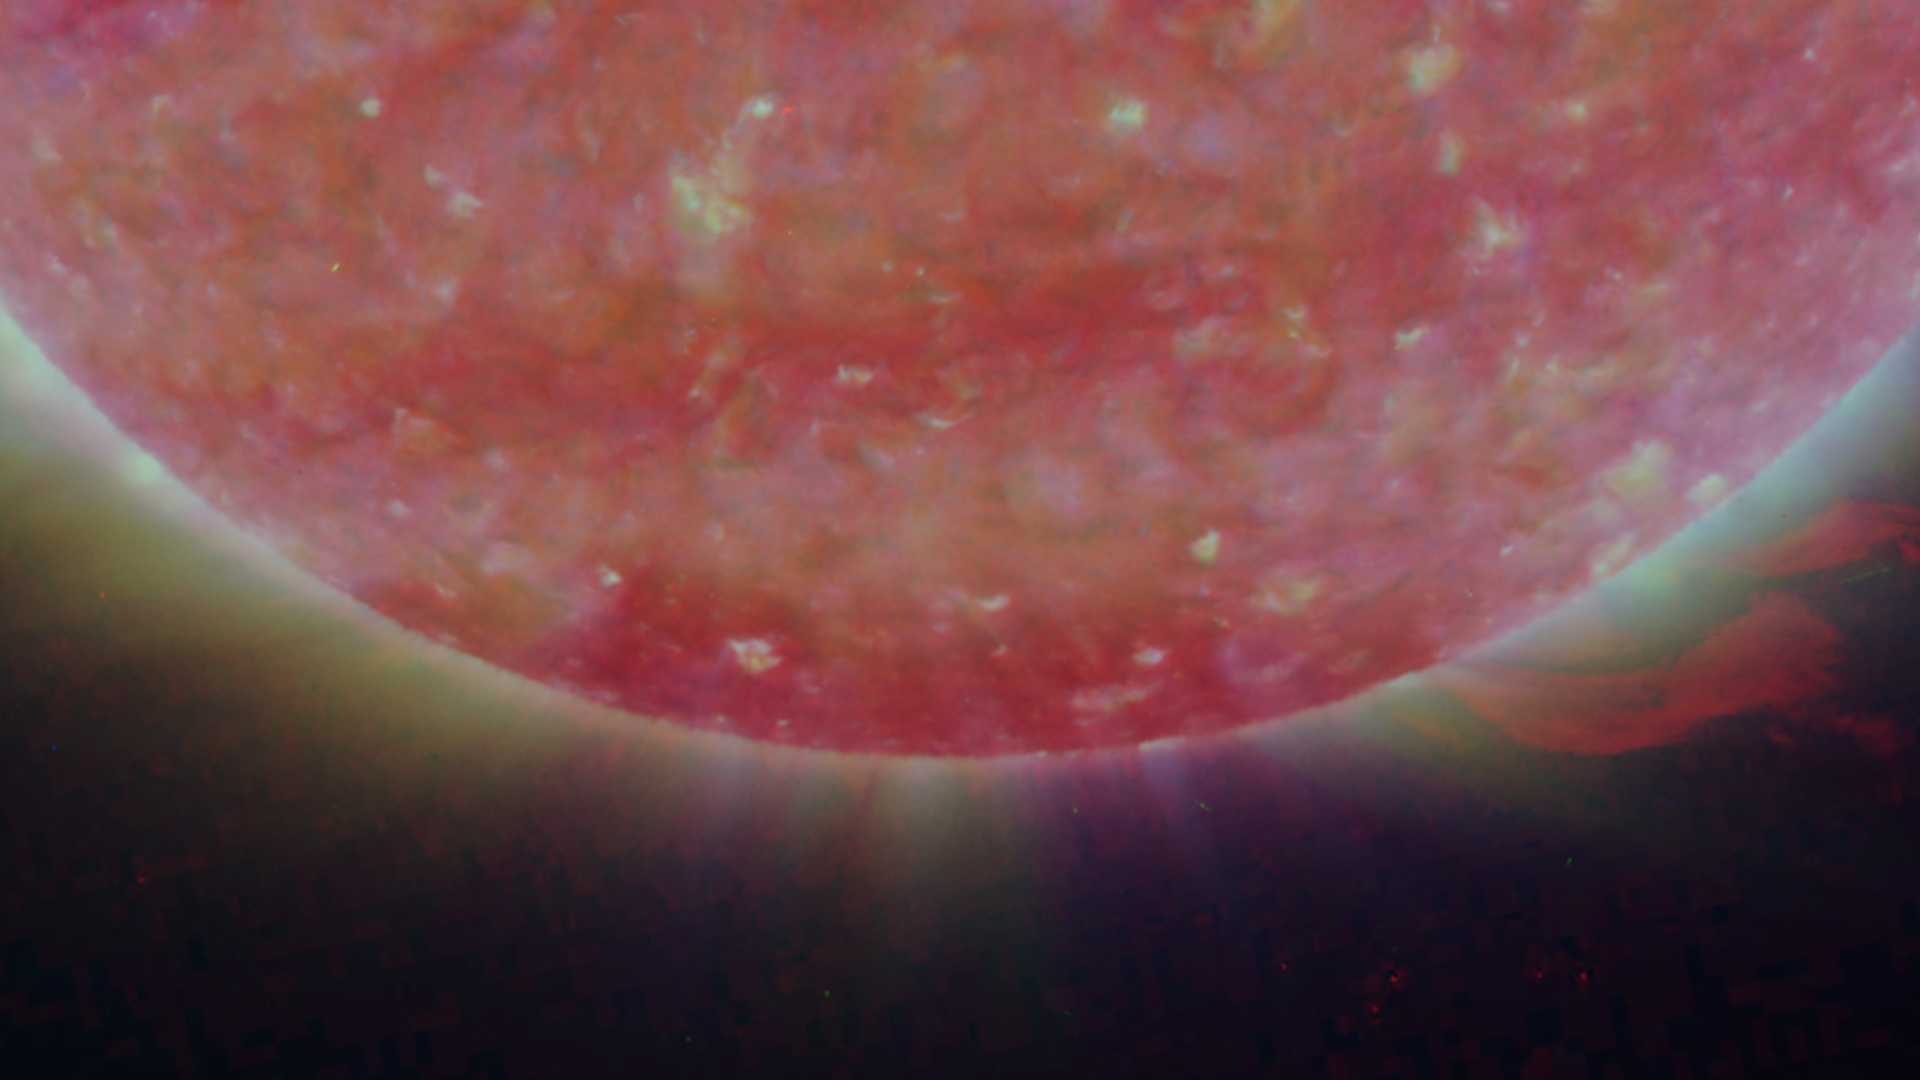

South Pole of the Sun, March 20, 2007

Figure 1: This image was taken by the SECCHI Extreme UltraViolet Imager (EUVI) mounted on the STEREO-B spacecraft. STEREO-B is located behind the Earth, and follows the Earth in orbit around the Sun. This location enables us to view the Sun from the position of a virtual left eye in space.Figure 2: This image was taken by the SECCHI Extreme UltraViolet Imager (EUVI) mounted on the STEREO-A spacecraft. STEREO-A is located ahead of the Earth, and leads the Earth in orbit around the Sun, This location enables us to view the Sun from the position of a virtual right eye in space.
NASA’s Solar TErrestrial RElations Observatory (STEREO) satellites have provided the first three-dimensional images of the Sun. For the first time, scientists will be able to see structures in the Sun’s atmosphere in three dimensions. The new view will greatly aid scientists’ ability to understand solar physics and thereby improve space weather forecasting.

The EUVI imager is sensitive to wavelengths of light in the extreme ultraviolet portion of the spectrum. EUVI bands at wavelengths of 304, 171 and 195 Angstroms have been mapped to the red blue and green visible portion of the spectrum; and processed to emphasize the temperature difference of the solar material.

STEREO, a two-year mission, launched October 2006, will provide a unique and revolutionary view of the Sun-Earth System. The two nearly identical observatories — one ahead of Earth in its orbit, the other trailing behind — will trace the flow of energy and matter from the Sun to Earth. They will reveal the 3D structure of coronal mass ejections; violent eruptions of matter from the sun that can disrupt satellites and power grids, and help us understand why they happen. STEREO will become a key addition to the fleet of space weather detection satellites by providing more accurate alerts for the arrival time of Earth-directed solar ejections with its unique side-viewing perspective.

STEREO is the third mission in NASA’s Solar Terrestrial Probes program within NASA’s Science Mission Directorate, Washington. The Goddard Science and Exploration Directorate manages the mission, instruments, and science center. The Johns Hopkins University Applied Physics Laboratory, Laurel, Md., designed and built the spacecraft and is responsible for mission operations. The imaging and particle detecting instruments were designed and built by scientific institutions in the U.S., UK, France, Germany, Belgium, Netherlands, and Switzerland. JPL is a division of the California Institute of Technology in Pasadena.

Credit: NASA/JPL-Caltech/NRL/GSFC